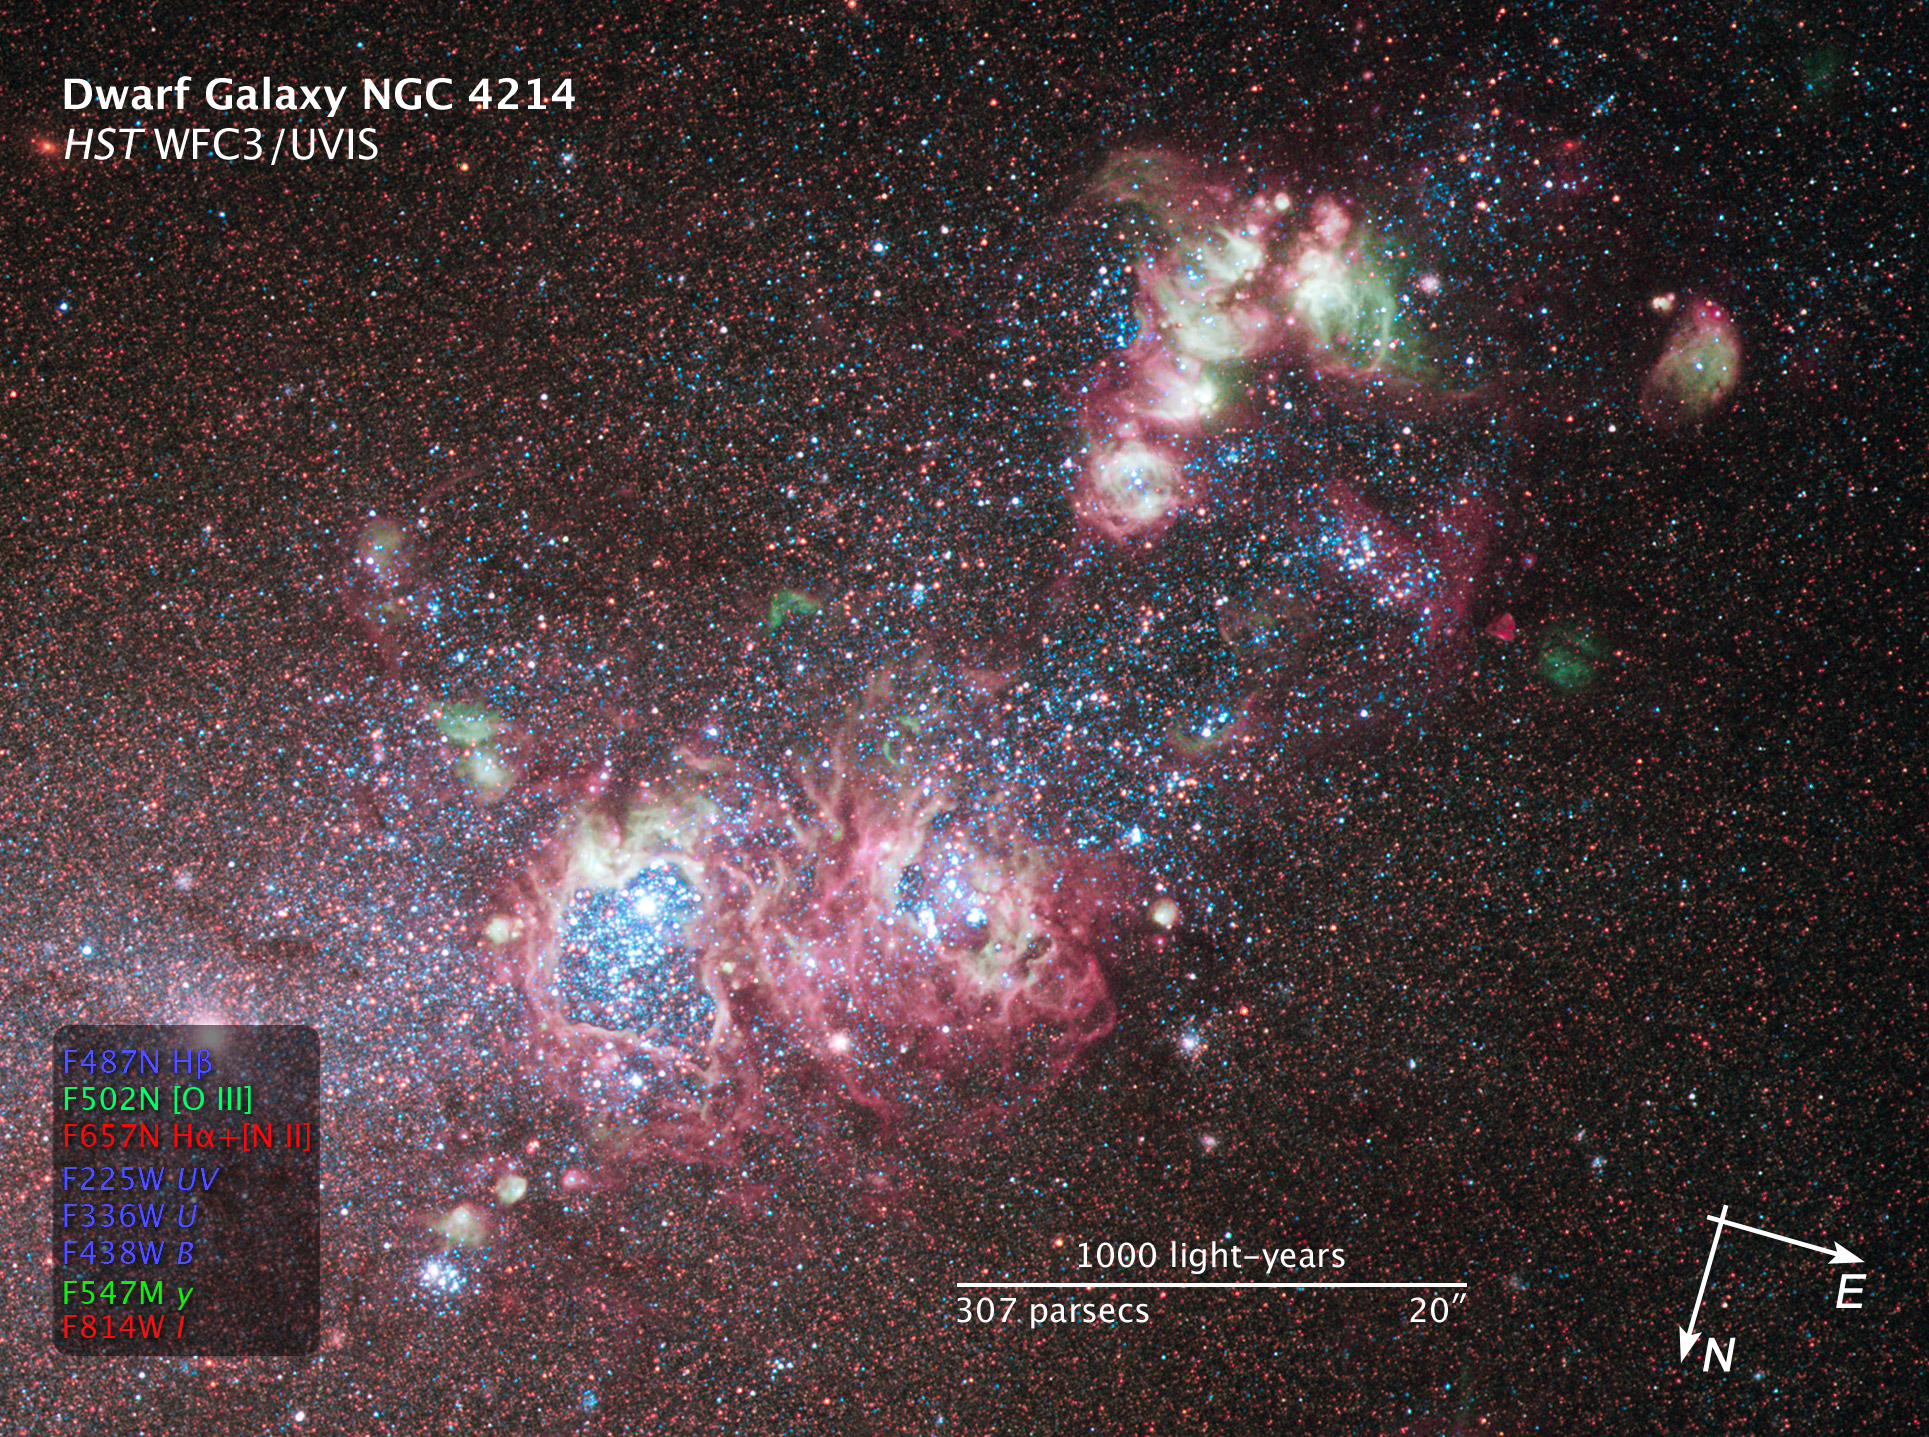

Compass and Scale Image of NGC 4214

Object Name: NGC 4214
Object Description: Dwarf Galaxy with Bright Star-Forming Regions
Instrument: HST/WFC3/UVIS
Filters: F225W (UV), F336W (U), F438W (B), F487N (H-beta), F502N ([O III]), F547M (y), F657N (H-alpha+[N II]), and F814W (I)
Exposure Time: 3.6 hours

This image is a composite of separate exposures acquired by the WFC3 instrument on HST. Several filters were used to sample broad and narrow wavelength ranges. The color results from assigning different hues (colors) to each monochromatic (grayscale) image associated with an individual filter. In this case, the assigned colors are: Blue: F225W (UV) + F336W (U) + F438W (B) + F487N (H-beta)Green: F502N ([O III]) + F547M (y), Red: F657N (H-alpha+[N II]) + F814W (I)

Credit: Illustration: NASA, ESA, and Z. Levay (STScI)